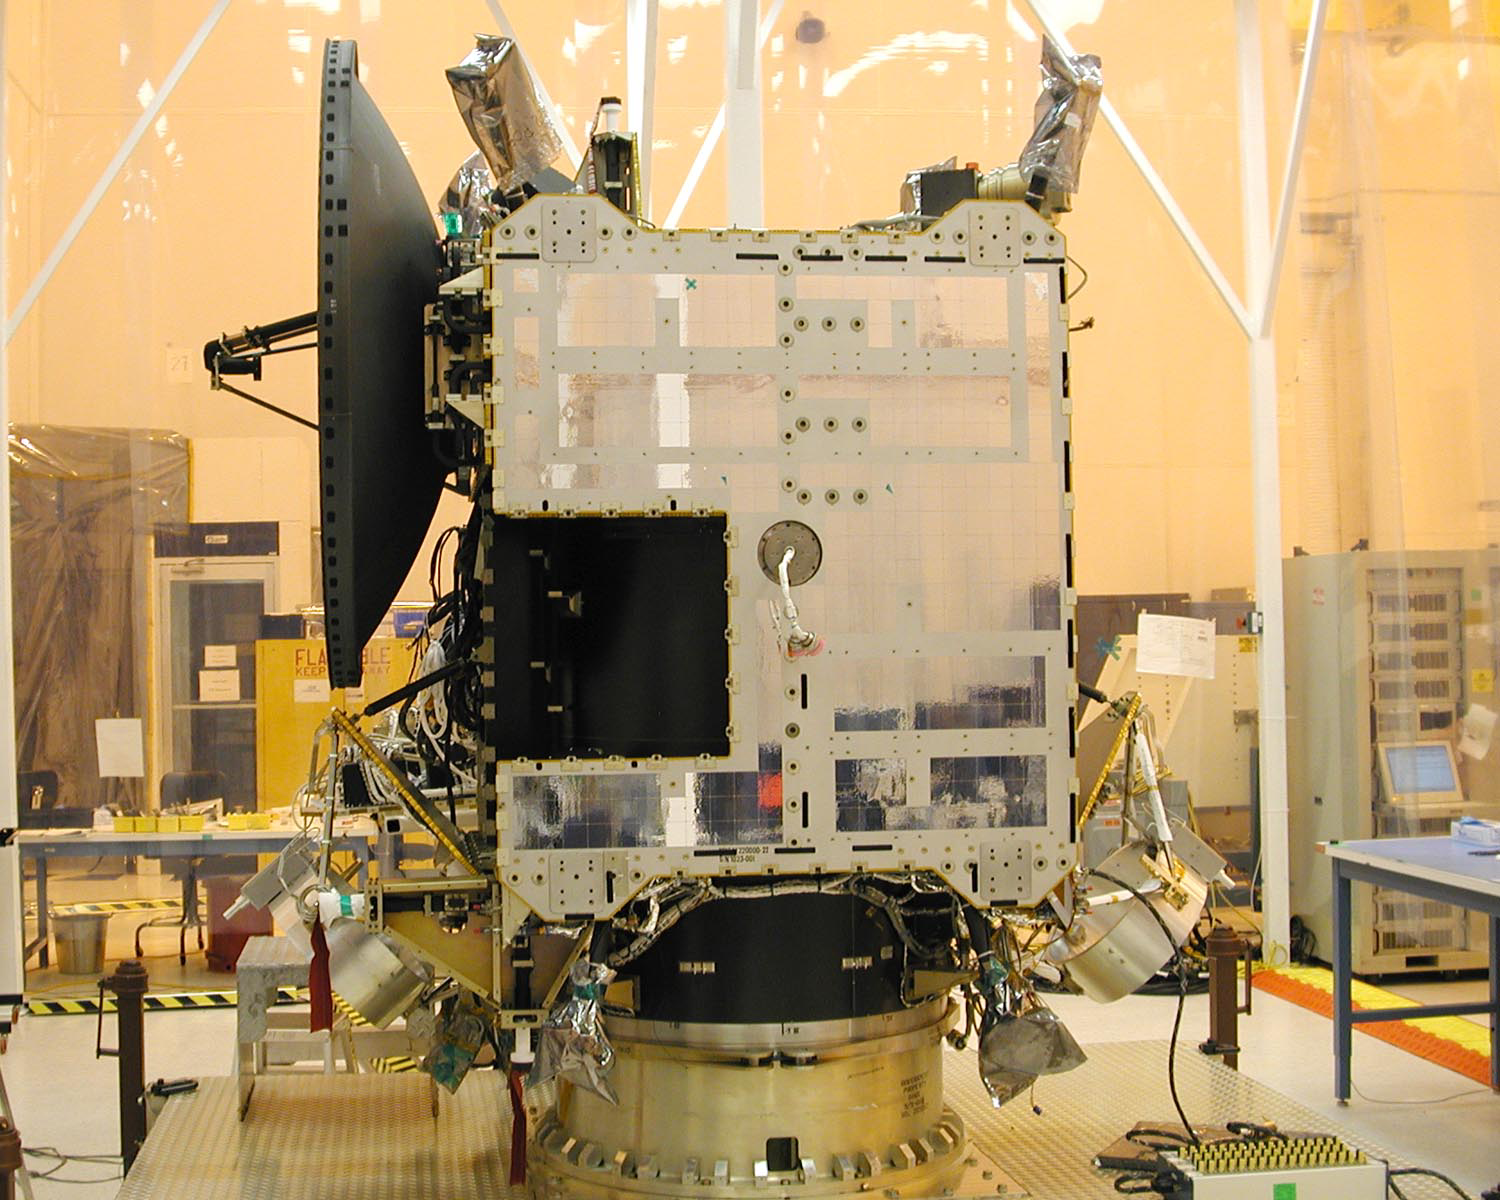

Dawn Spacecraft After Installation of High Gain Antenna

Dawn spacecraft after installation of high gain antenna.

Dawn, part of NASA’s Discovery Program of competitively selected missions, was launched in 2007 to orbit the large asteroid Vesta and the dwarf planet Ceres. The two bodies have very different properties from each other. By observing them both with the same set of instruments, Dawn will probe the early solar system and specify the properties of each body.

The Dawn mission to Vesta and Ceres is managed by JPL, a division of the California Institute of Technology in Pasadena, for NASA’s Science Mission Directorate, Washington. The University of California, Los Angeles, is responsible for overall Dawn mission science. Other scientific partners include Planetary Science Institute, Tucson, Ariz.; Max Planck Institute for Solar System Research, Katlenburg-Lindau, Germany; DLR Institute for Planetary Research, Berlin; Italian National Institute for Astrophysics, Rome; and the Italian Space Agency. Orbital Sciences Corporation of Dulles, Va., designed and built the Dawn spacecraft.

Credit: NASA/JPL